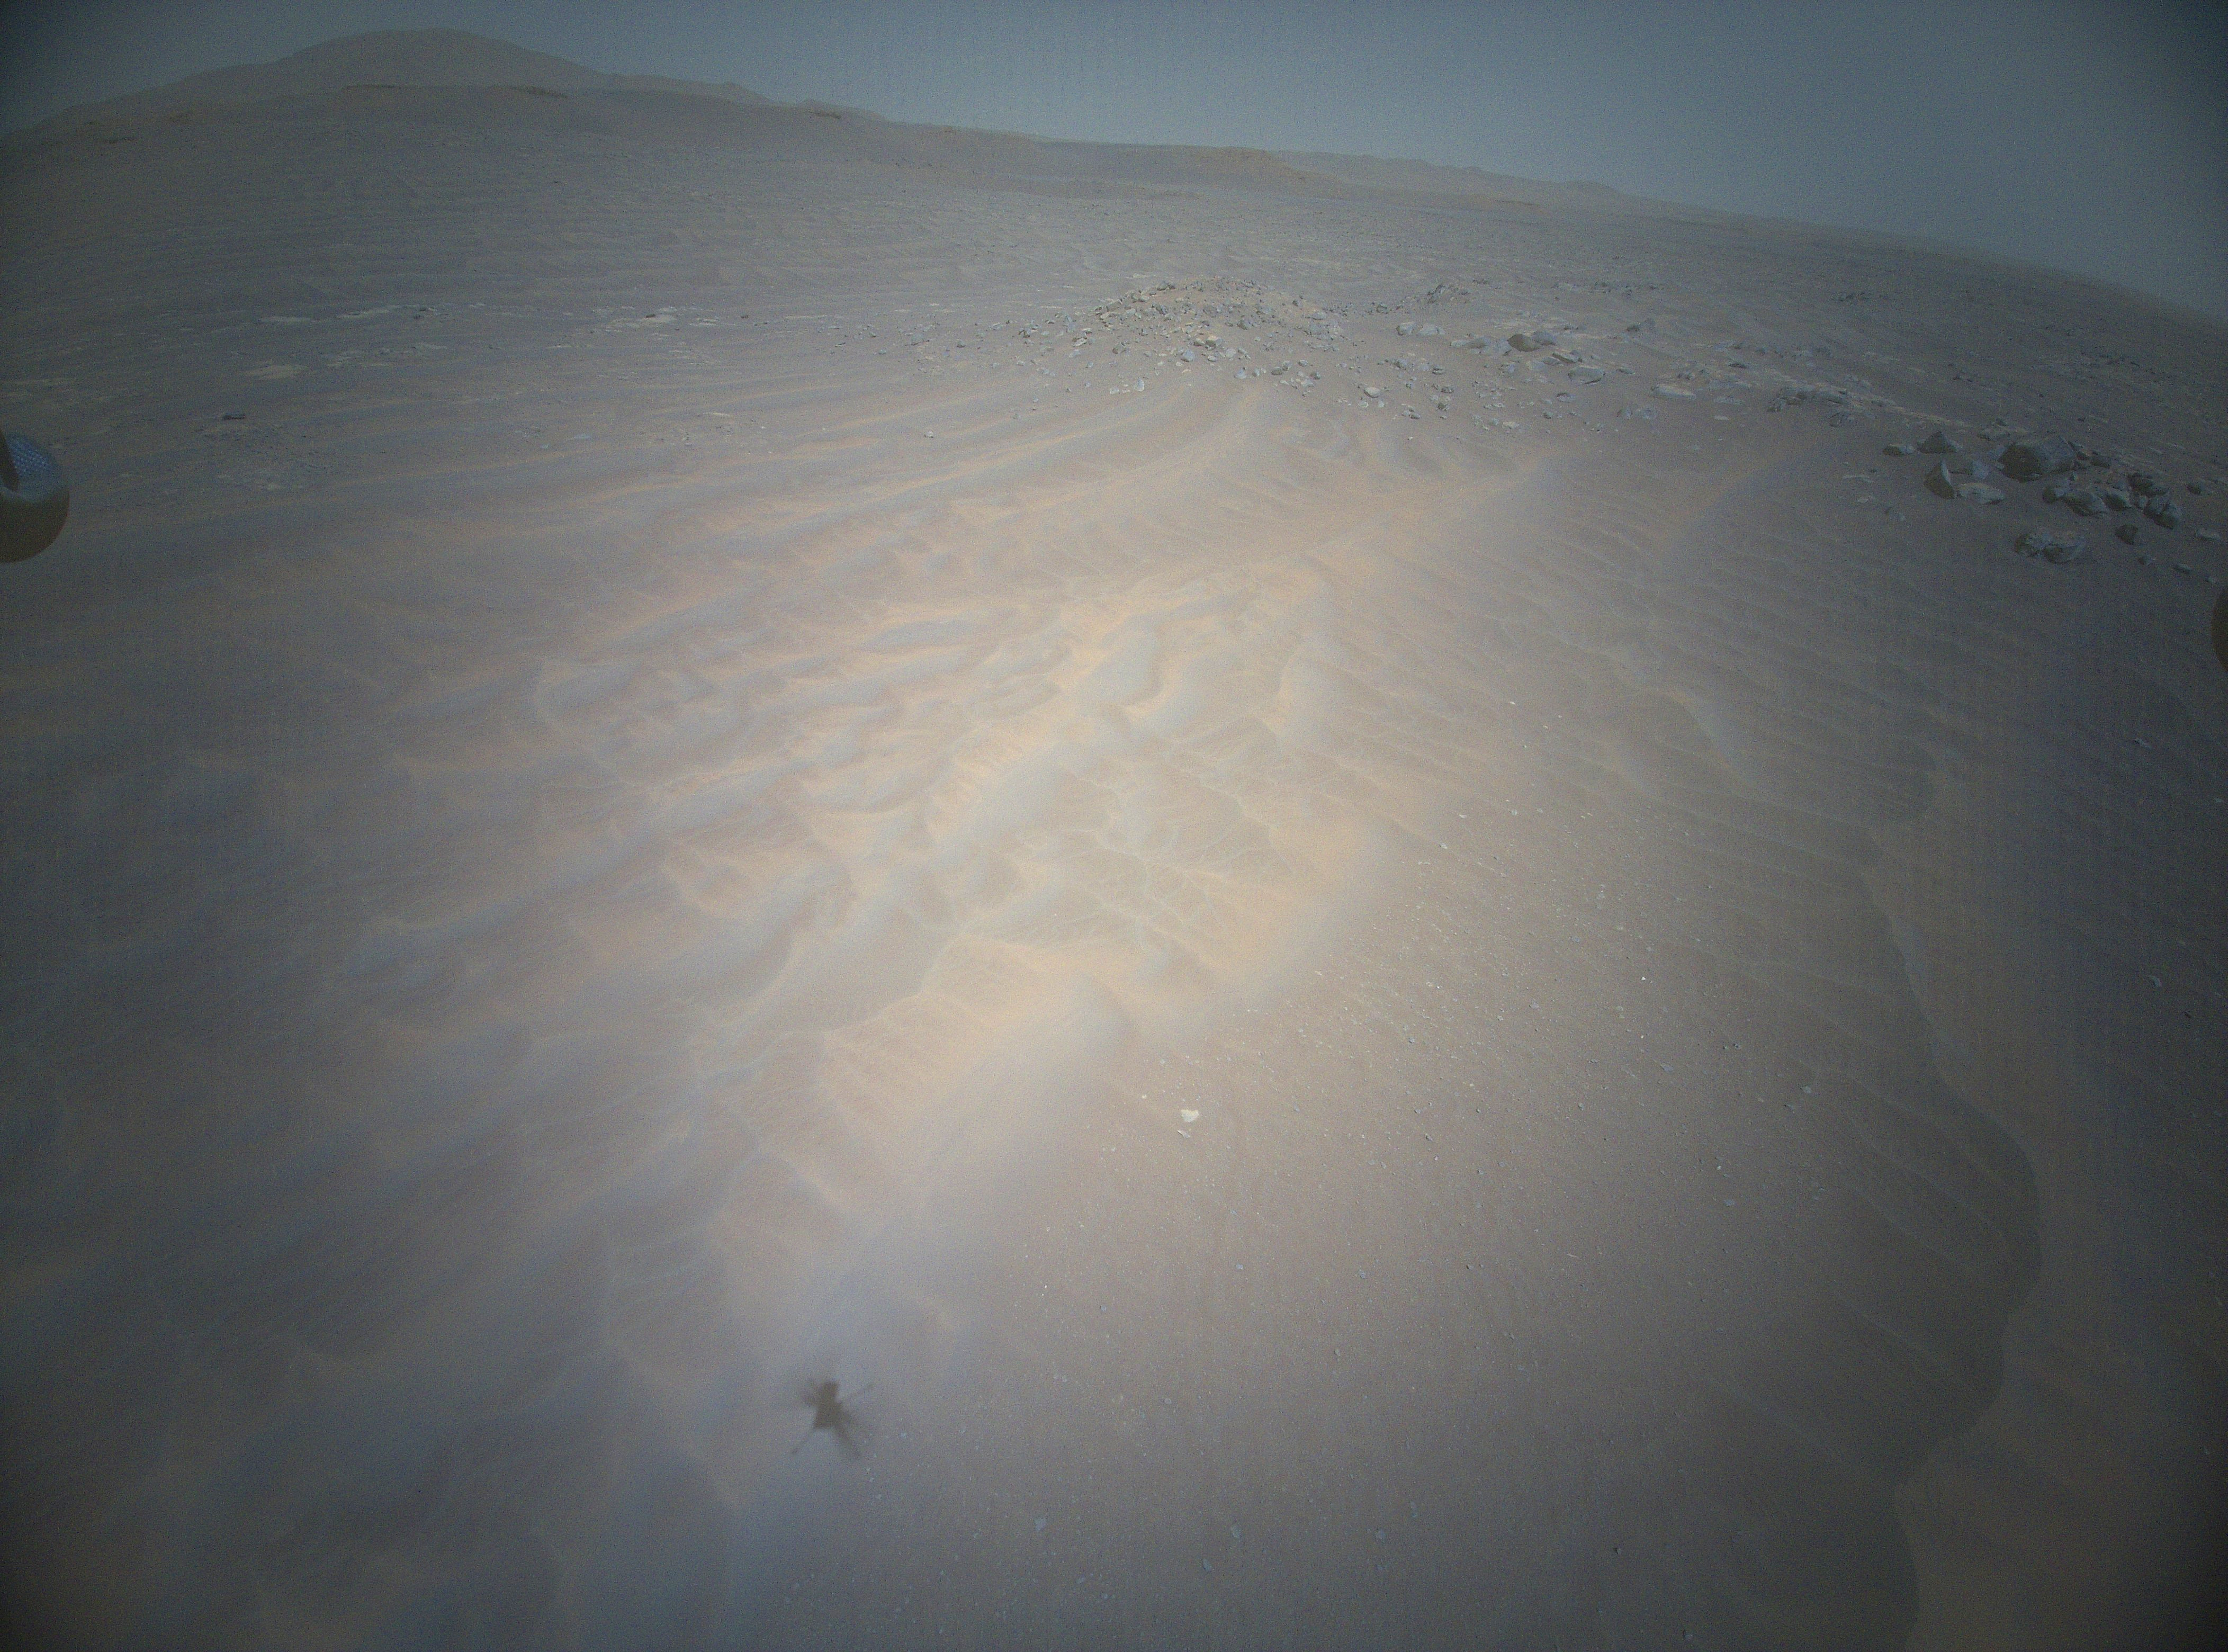

Ingenuity Flight 20

NASA’s Ingenuity Mars Helicopter acquired this image in the northwest portion of a region of Mars known as “Séítah” using its high-resolution color camera during its 20th flight on Feb. 25, 2022.

The Ingenuity Mars Helicopter was built by NASA’s Jet Propulsion Laboratory in Southern California, which also manages the technology demonstration project for NASA Headquarters. It is supported by NASA’s Science, Aeronautics Research, and Space Technology mission directorates. NASA’s Ames Research Center in California’s Silicon Valley, and NASA’s Langley Research Center in Hampton, Virginia, provided significant flight performance analysis and technical assistance during Ingenuity’s development. AeroVironment Inc., Qualcomm, and SolAero also provided design assistance and major vehicle components. Lockheed Martin Space designed and manufactured the Mars Helicopter Delivery System.

Credit: NASA/JPL-Caltech